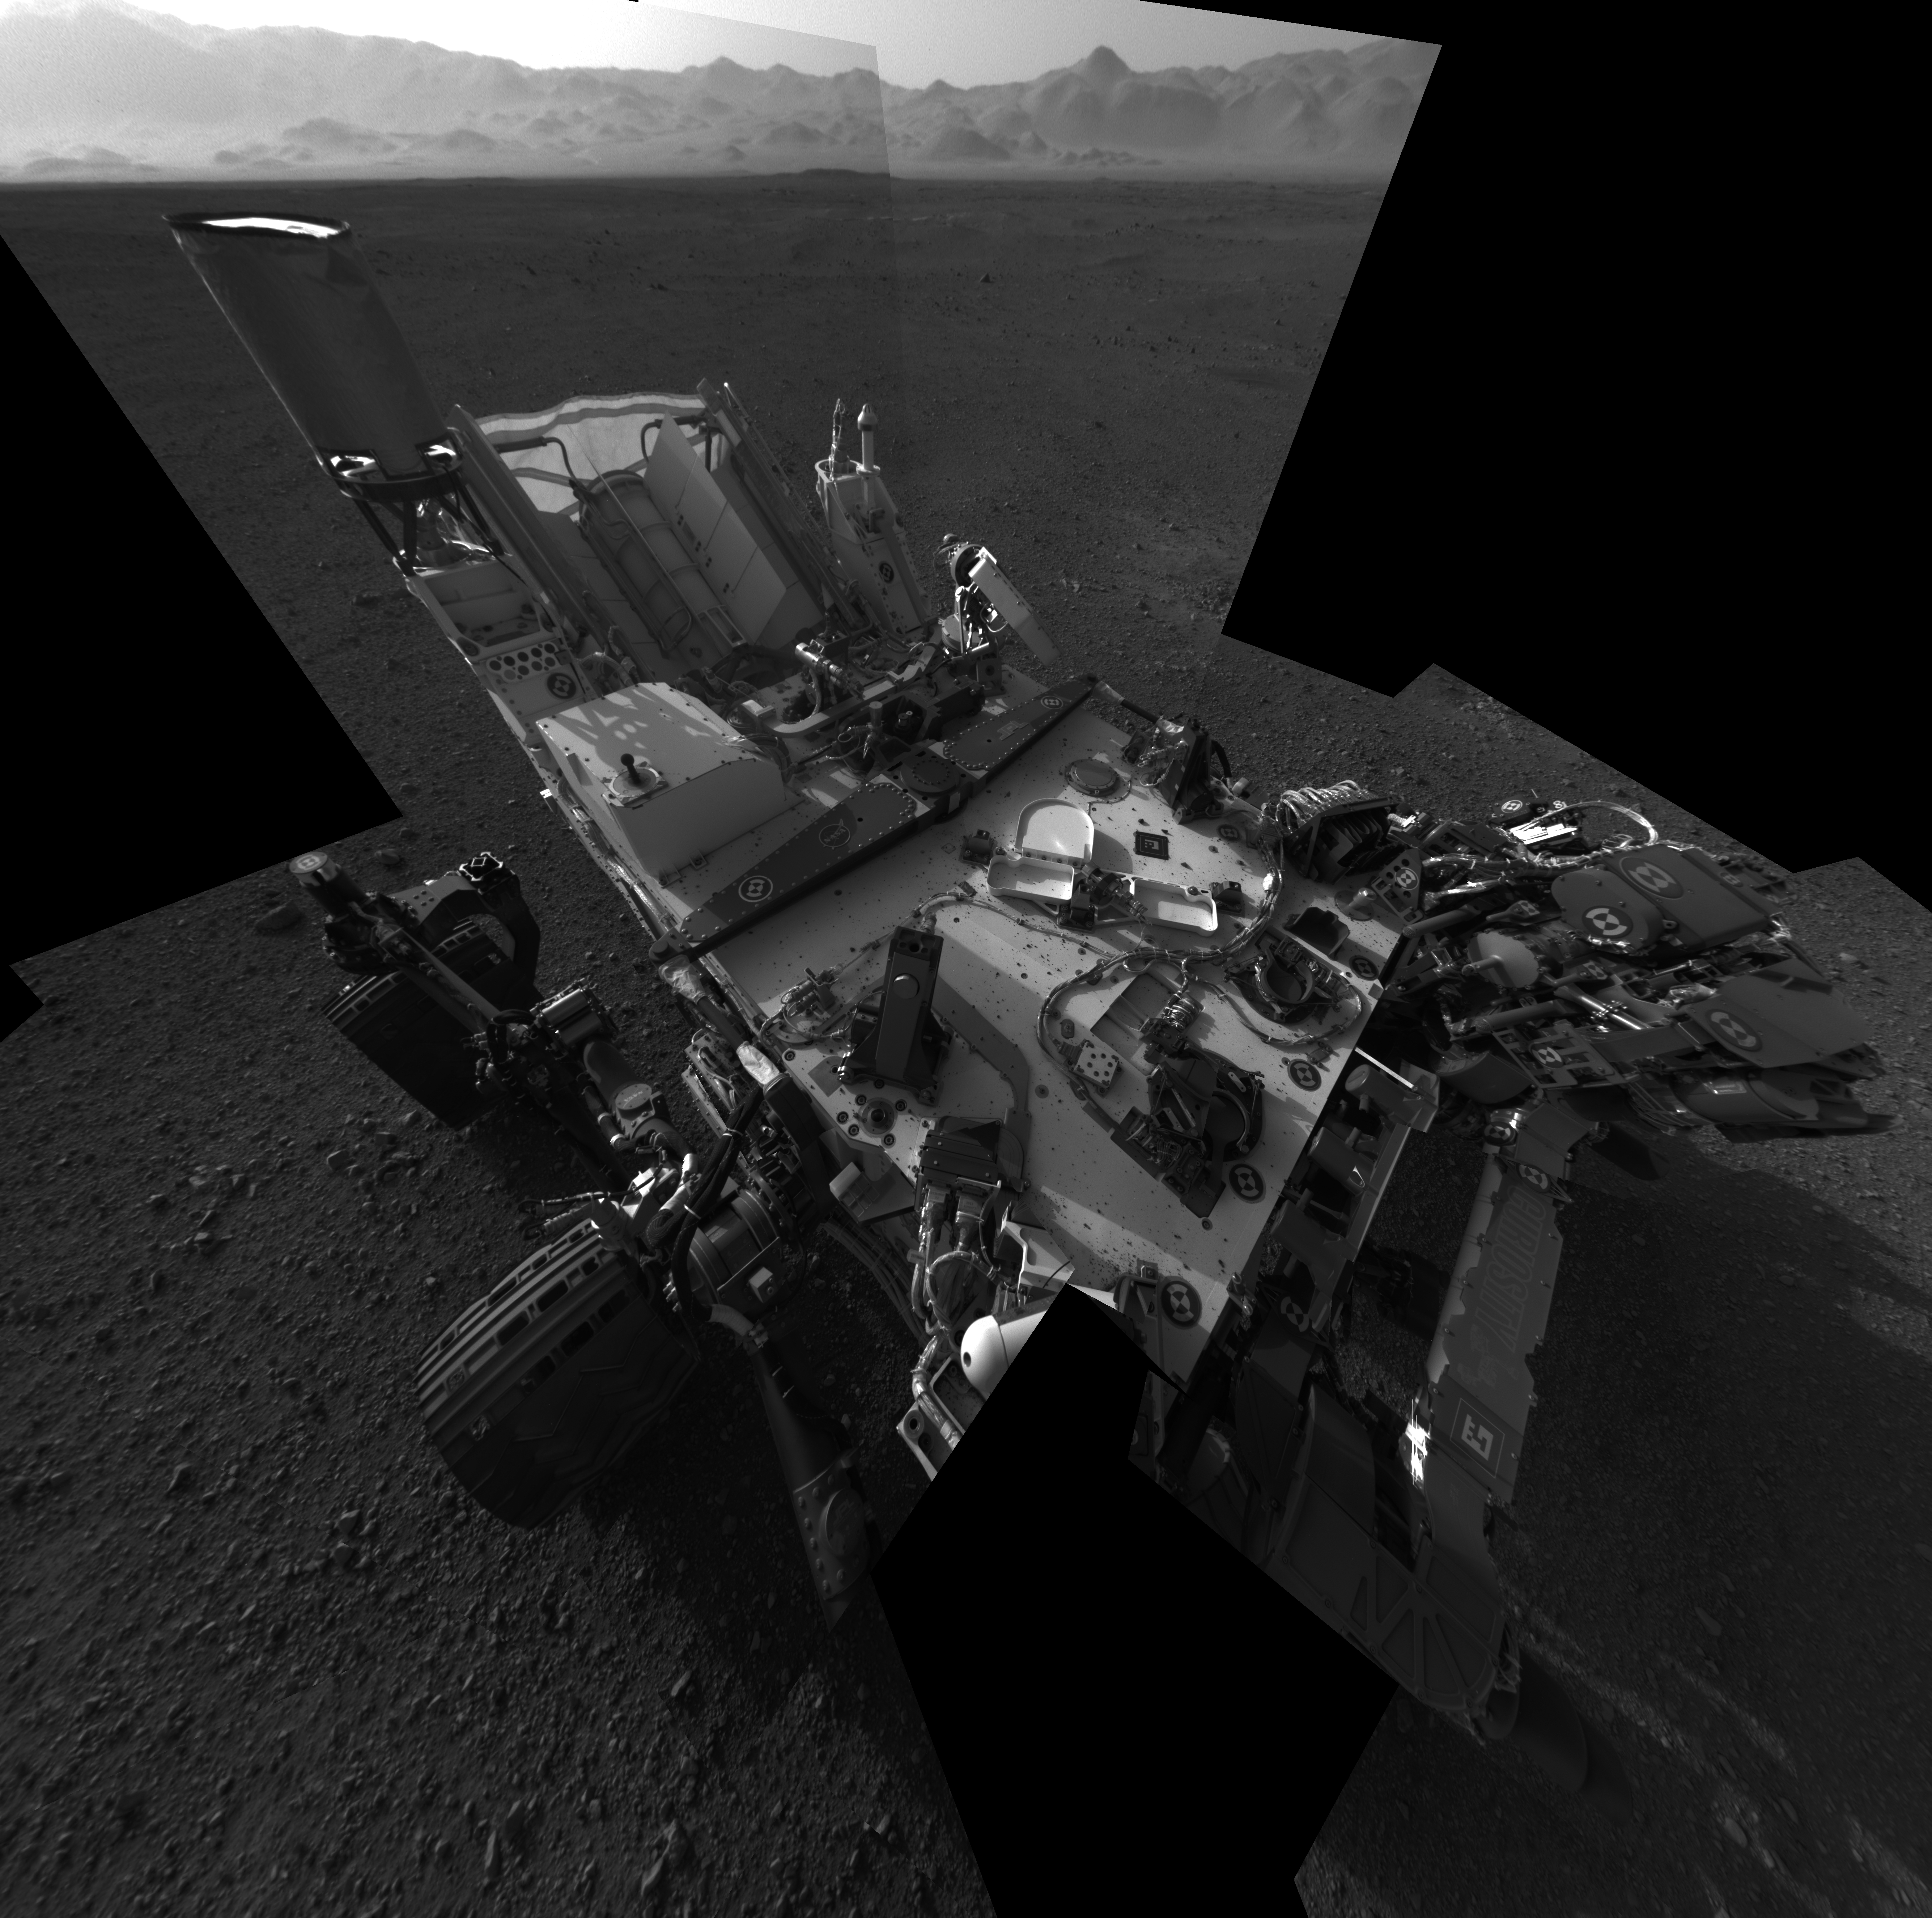

Still Life with Rover

This full-resolution self-portrait shows the deck of NASA’s Curiosity rover from the rover’s Navigation camera. The back of the rover can be seen at the top left of the image, and two of the rover’s right side wheels can be seen on the left. The undulating rim of Gale Crater forms the lighter color strip in the background. Bits of gravel, about 0.4 inches (1 centimeter) in size, are visible on the deck of the rover.

This mosaic is made of 20 images, each of 1,024 by 1,024 pixels, taken late at night on Aug. 7 PDT (early morning Aug. 8 EDT). It uses an average of the Navcam positions to synthesize the point of view of a single camera, with a field of view of 120 degrees. Seams between the images have been minimized as much as possible. The wide field of view introduces some distortion at the edges of the mosaic.

The “augmented reality” or AR tag seen on the rover deck, in the middle of the image, can be used in the future with smart phones to obtain more information about the mission.

JPL manages the Mars Science Laboratory/Curiosity for NASA’s Science Mission Directorate in Washington. The rover was designed, developed and assembled at JPL, a division of the California Institute of Technology in Pasadena.

Credit: NASA/JPL-Caltech